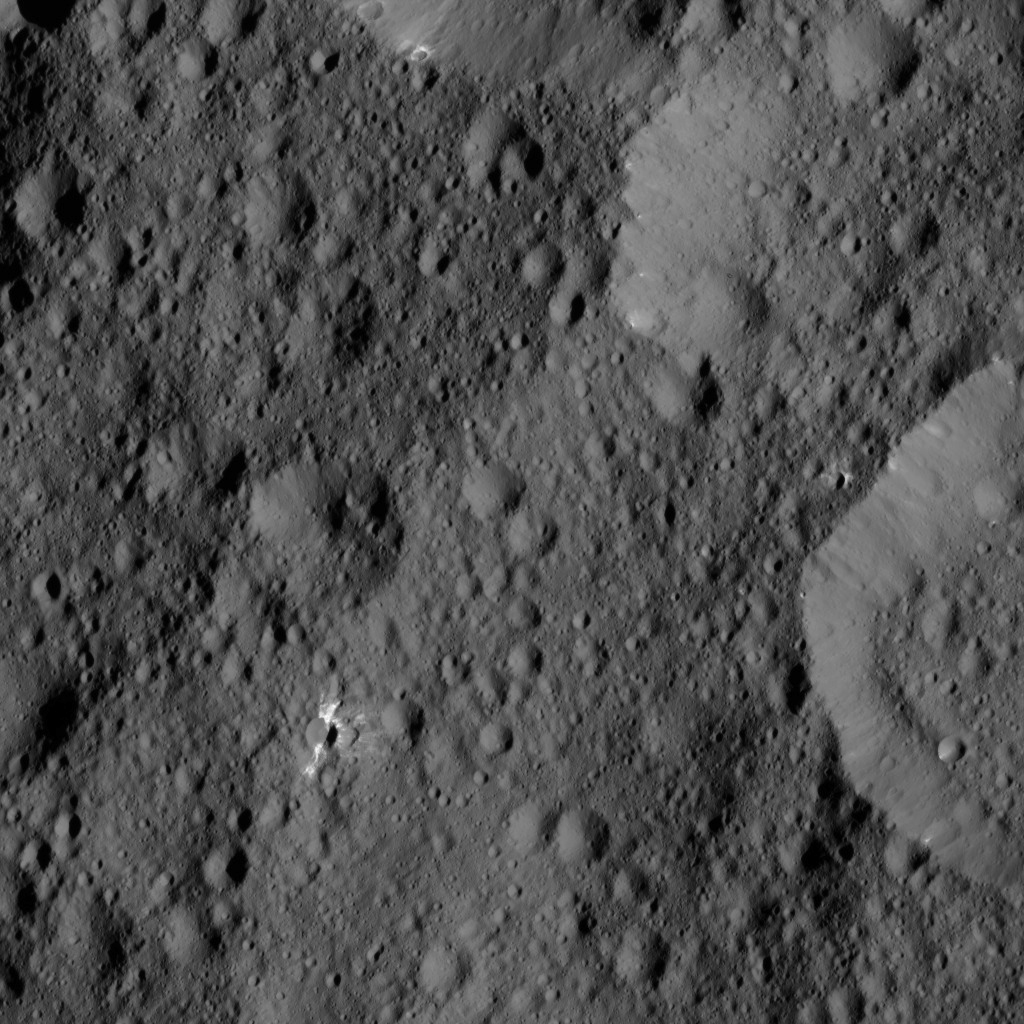

Dawn LAMO Image 165

This view from NASA’s Dawn spacecraft shows terrain on Ceres centered at approximately 41 degrees north latitude, 308 degrees east longitude. Several features in this view display streaks and patches of bright material.

Dawn took this image on May 29, 2016, from its low-altitude mapping orbit, at a distance of about 240 miles (385 kilometers) above the surface. The image resolution is 120 feet (35 meters) per pixel.

Dawn’s mission is managed by JPL for NASA’s Science Mission Directorate in Washington. Dawn is a project of the directorate’s Discovery Program, managed by NASA’s Marshall Space Flight Center in Huntsville, Alabama. UCLA is responsible for overall Dawn mission science. Orbital ATK, Inc., in Dulles, Virginia, designed and built the spacecraft. The German Aerospace Center, the Max Planck Institute for Solar System Research, the Italian Space Agency and the Italian National Astrophysical Institute are international partners on the mission team.

Credit: NASA/JPL-Caltech/UCLA/MPS/DLR/IDA